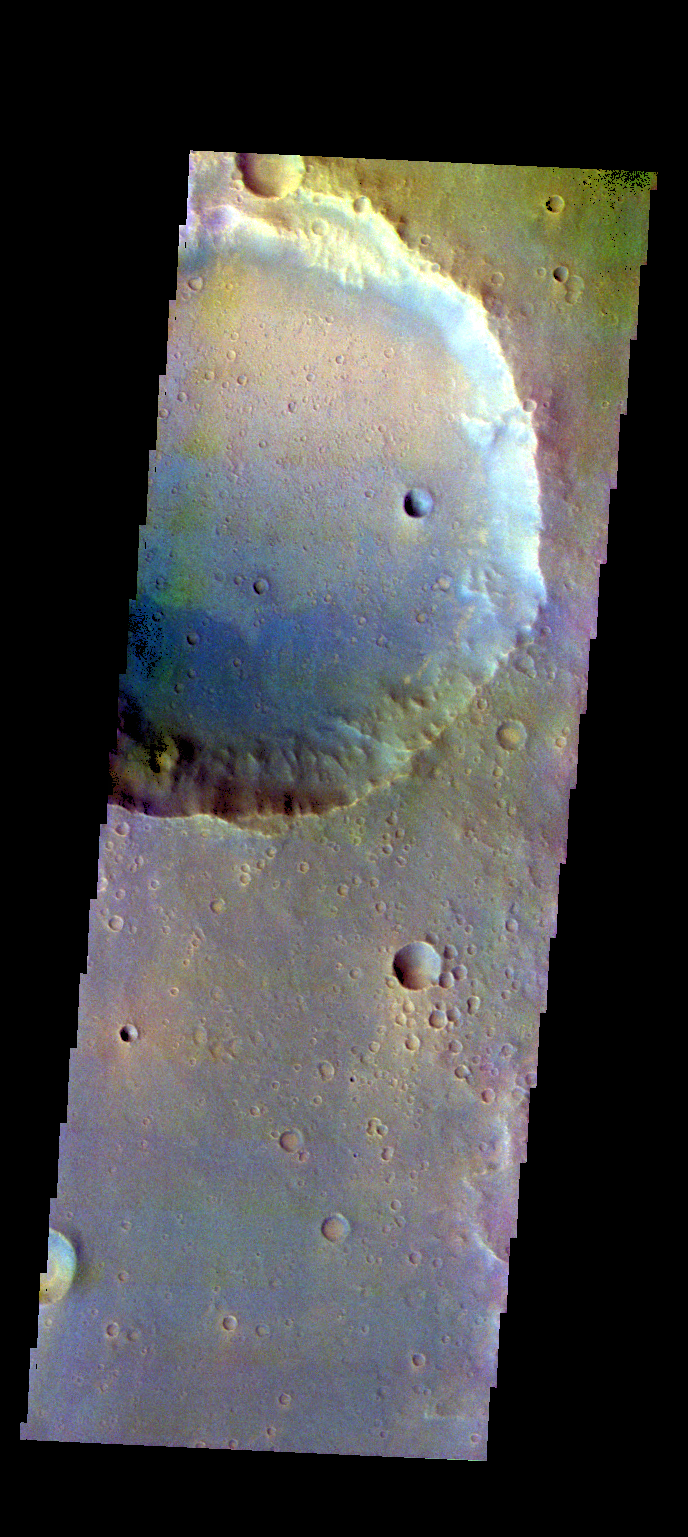

Bamba Crater – False Color

The THEMIS camera contains 5 filters. The data from different filters can be combined in multiple ways to create a false color image. These false color images may reveal subtle variations of the surface not easily identified in a single band image. Today’s false color image shows part of Bamba Crater located in Xanthe Terra.

Credit: NASA/JPL-Caltech/ASU